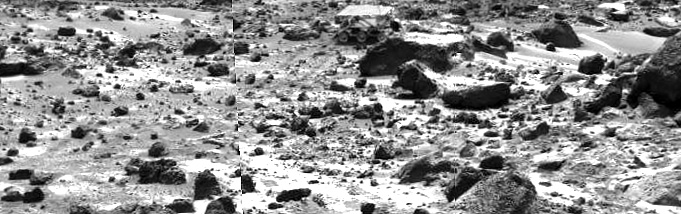

Sojourner Rover Behind “Chimp” – Right Eye

This right image of a stereo image pair taken on the afternoon of Sol 74 (September 17) shows the Sojourner rover behind the rock “Chimp.” Sojourner is now a record 12.3 m from the lander.

This image and PIA01580 (left eye) make up a stereo pair.

Mars Pathfinder is the second in NASA’s Discovery program of low-cost spacecraft with highly focused science goals. The Jet Propulsion Laboratory, Pasadena, CA, developed and manages the Mars Pathfinder mission for NASA’s Office of Space Science, Washington, D.C. JPL is an operating division of the California Institute of Technology (Caltech).

Photojournal note: Sojourner spent 83 days of a planned seven-day mission exploring the Martian terrain, acquiring images, and taking chemical, atmospheric and other measurements. The final data transmission received from Pathfinder was at 10:23 UTC on September 27, 1997. Although mission managers tried to restore full communications during the following five months, the successful mission was terminated on March 10, 1998.

Credit: NASA/JPL